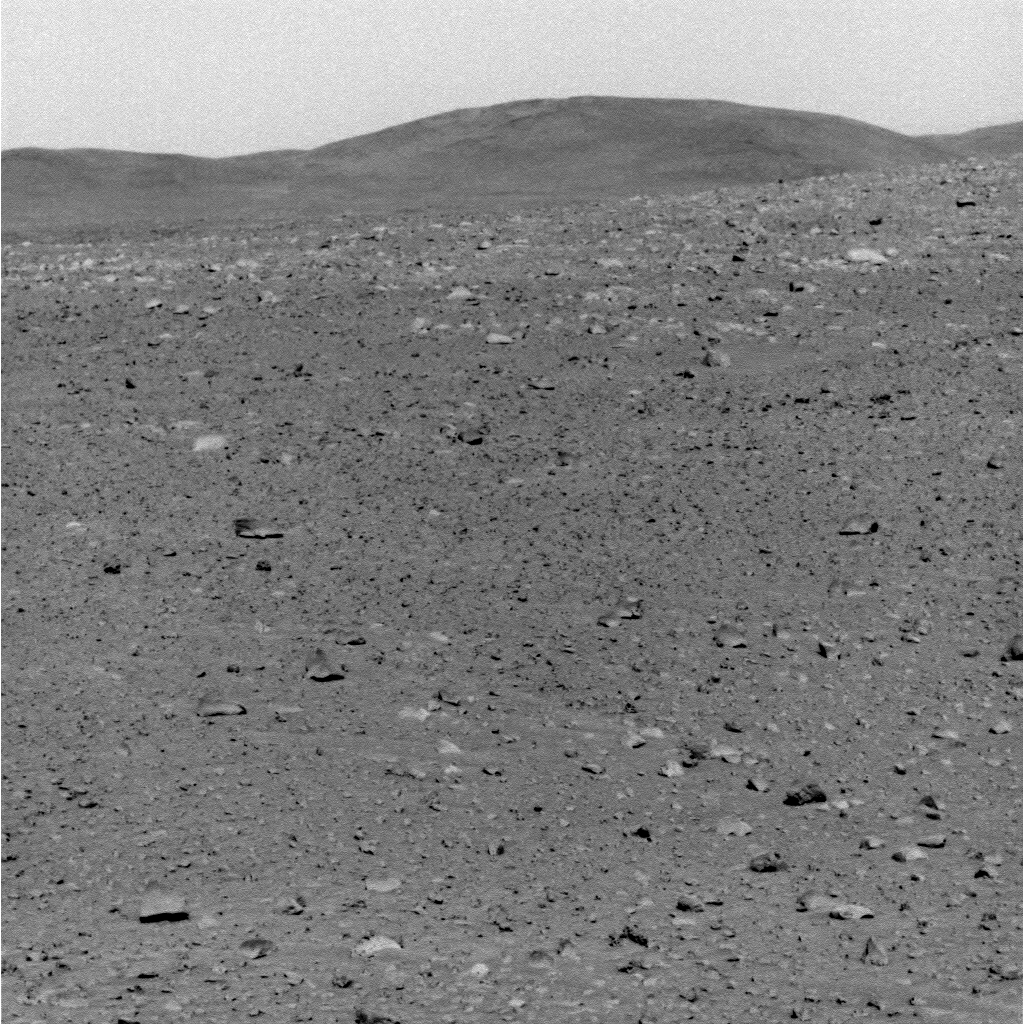

Hills Still a Distant Goal for Spirit

NASA’s Mars Exploration Rover Spirit took this grey-scale panoramic camera image on sol 100, April 14, 2004. It captures Spirit’s future destination at the highlands informally named “Columbia Hills.” In this image, the hills are approximately 2.4 kilometers (1.5 miles) to the southeast.

Scientists believe the hills may consist of different and potentially older rock units than the basalts that Spirit has observed so far.

Credit: NASA/JPL/Cornell